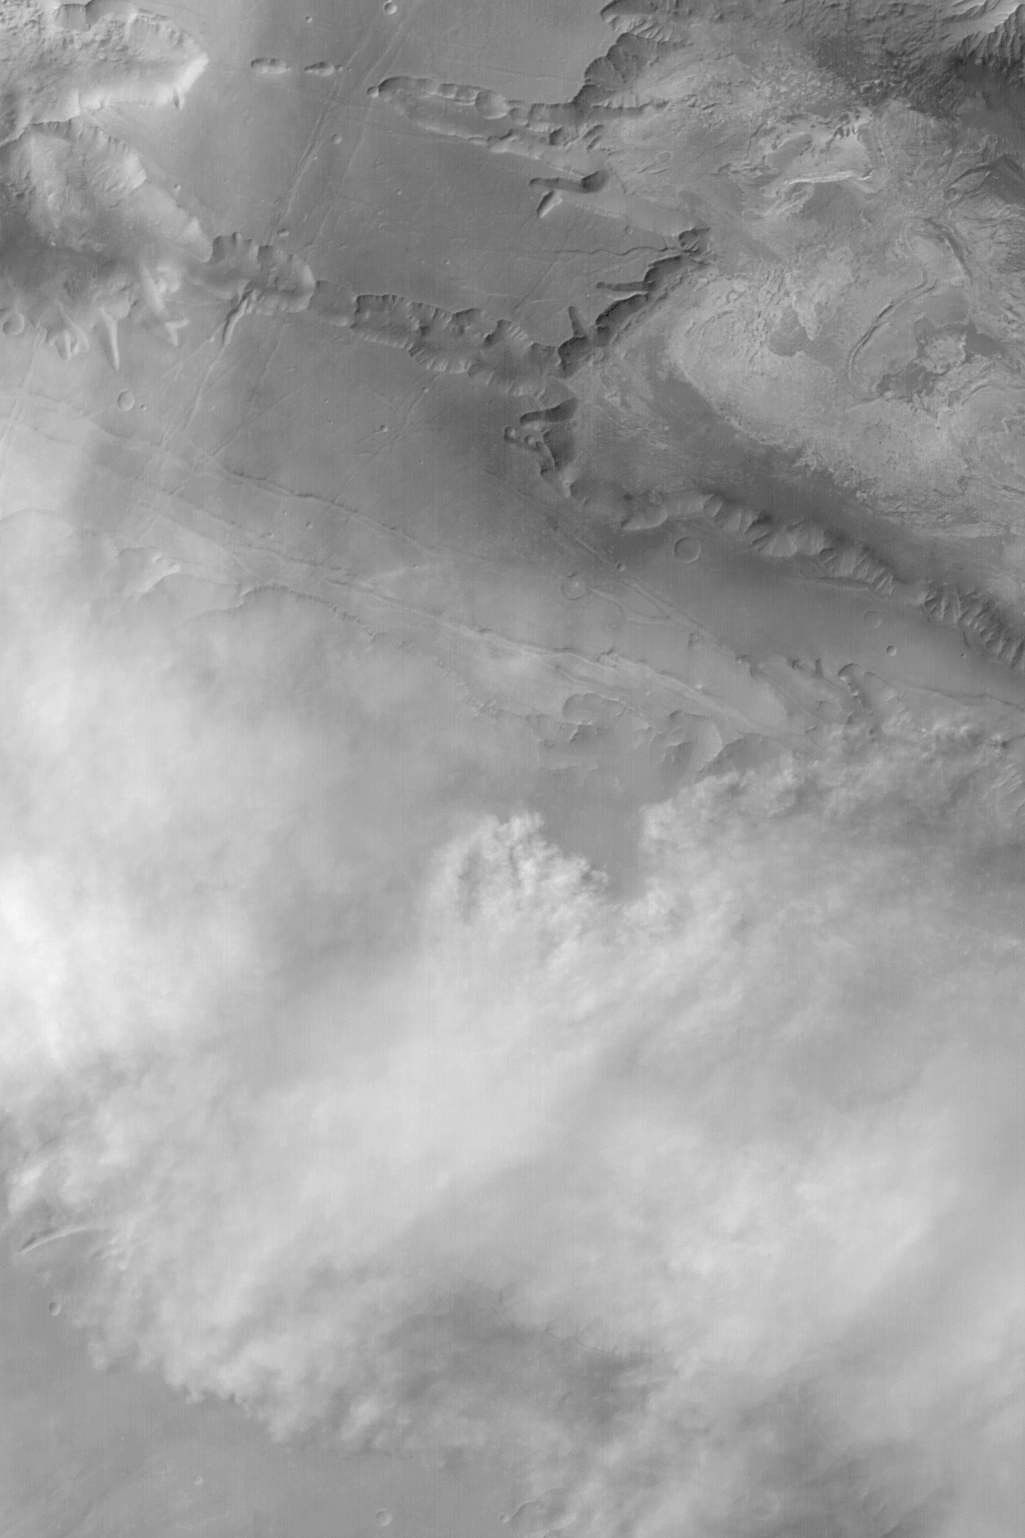

Melas Dust Storm

MGS MOC Release No. MOC2-493, 24 September 2003

This Mars Global Surveyor (MGS) Mars Orbiter Camera (MOC) red wide angle image shows a dust storm raging in the Valles Marineris troughs, Melas Chasma and Ius Chasma. Skies are clear over western Candor Chasma (upper right). MOC images have shown that Mars has many weather phenomena that repeat, like clockwork, from year to year. This picture was taken during southern winter at a time of year that commonly has dust storms that come up from the plains south of the Valles Marineris, then enter the southern chasms of Ius and Melas. The picture is located at 8°S, 77°W, and covers an area 246 km (153 mi) wide. Sunlight illuminates the scene from the upper left.

Credit: NASA/JPL/Malin Space Science Systems